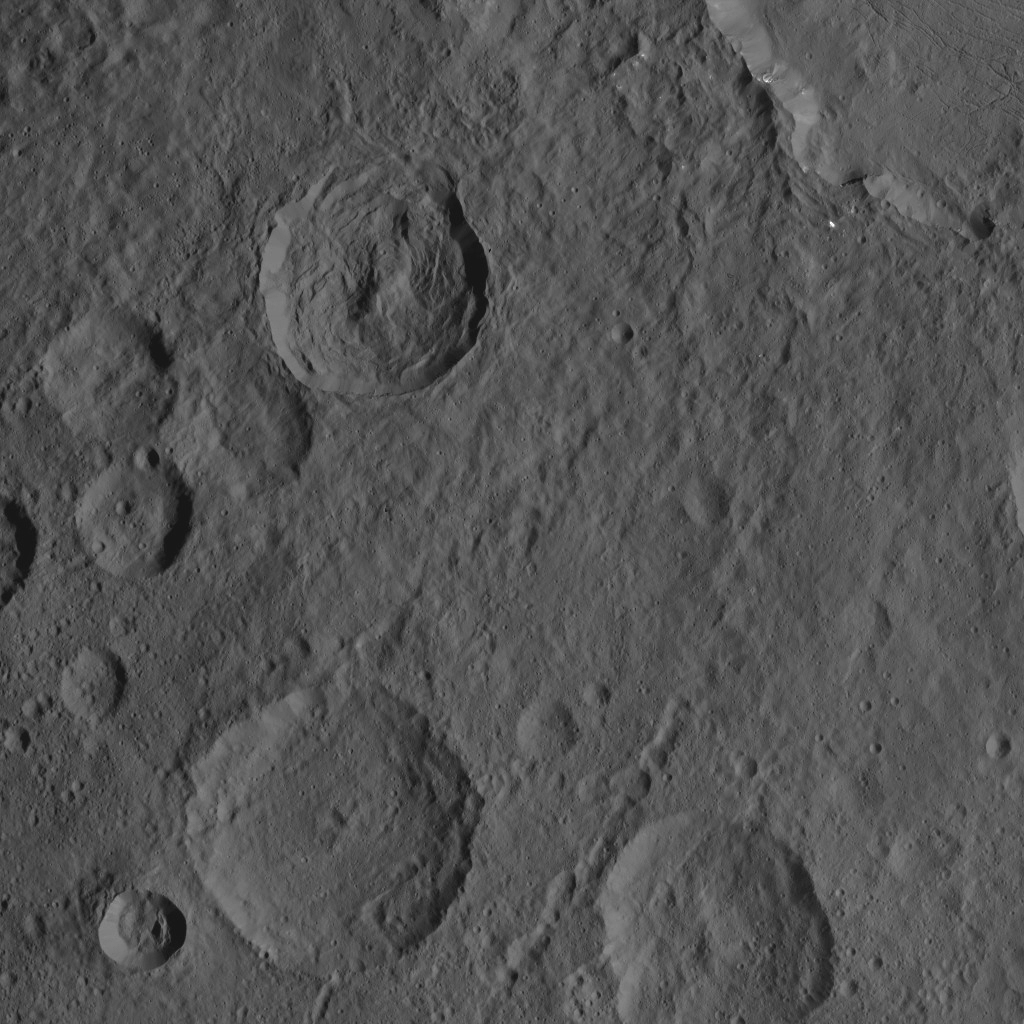

Dawn XMO2 Image 23

This scene from Ceres’ northern hemisphere shows part of the rim of Dantu Crater, at top right. Bright material can be seen in some places along the walls of Dantu. Rao Crater (7 miles, 12 kilometers wide) is the largest crater in the bottom left corner of the image.

A closer, oblique view of this area can be seen at PIA20869.

Dawn took this image on Oct. 21, 2016, from its second extended-mission science orbit (XMO2), at a distance of about 920 miles (1,480 kilometers) above the surface. The image resolution is about 460 feet (140 meters) per pixel.

Dawn’s mission is managed by JPL for NASA’s Science Mission Directorate in Washington. Dawn is a project of the directorate’s Discovery Program, managed by NASA’s Marshall Space Flight Center in Huntsville, Alabama. UCLA is responsible for overall Dawn mission science. Orbital ATK, Inc., in Dulles, Virginia, designed and built the spacecraft. The German Aerospace Center, the Max Planck Institute for Solar System Research, the Italian Space Agency and the Italian National Astrophysical Institute are international partners on the mission team.

Credit: NASA/JPL-Caltech/UCLA/MPS/DLR/IDA